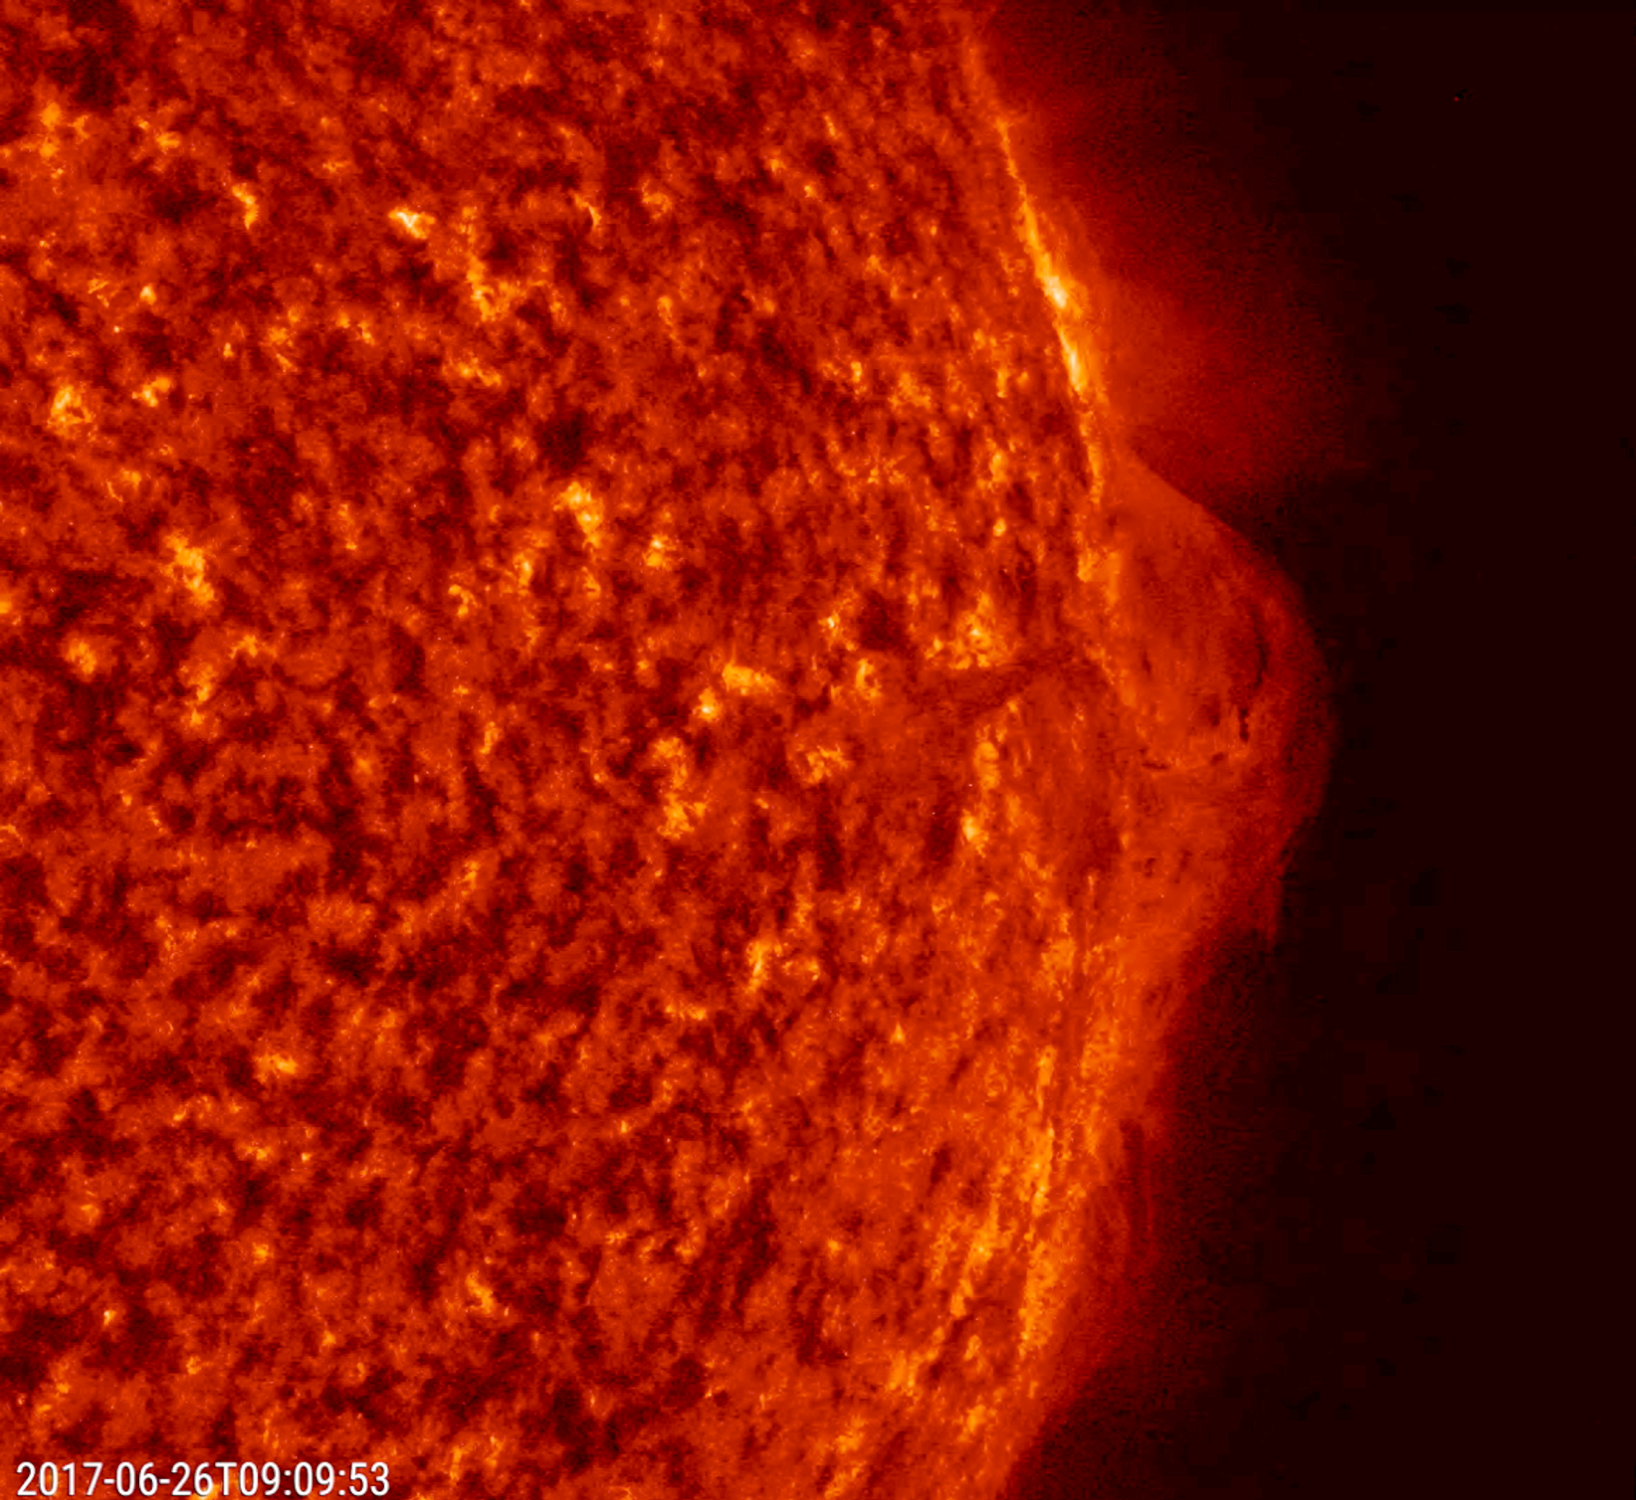

Streaming Prominence

A prominence at the edge of the sun provided us with a splendid view of solar plasma as it churned and streamed over less than one day (June 25-26, 2017). The charged particles of plasma were being manipulated by strong magnetic forces. When viewed in this wavelength of extreme ultraviolet light, we can trace the movements of the particles. Such occurrences are fairly common but much easier to see when they are near the sun’s edge. For a sense of scale, the arch of prominence in the still image has risen up several times the size of Earth.

Movies
PIA21768_Streaming304_June_big.mp4
PIA21768Streaming304_June_sm.mp4

SDO is managed by NASA’s Goddard Space Flight Center, Greenbelt, Maryland, for NASA’s Science Mission Directorate, Washington. Its Atmosphere Imaging Assembly was built by the Lockheed Martin Solar Astrophysics Laboratory (LMSAL), Palo Alto, California.

Credit: NASA/GSFC/Solar Dynamics Observatory